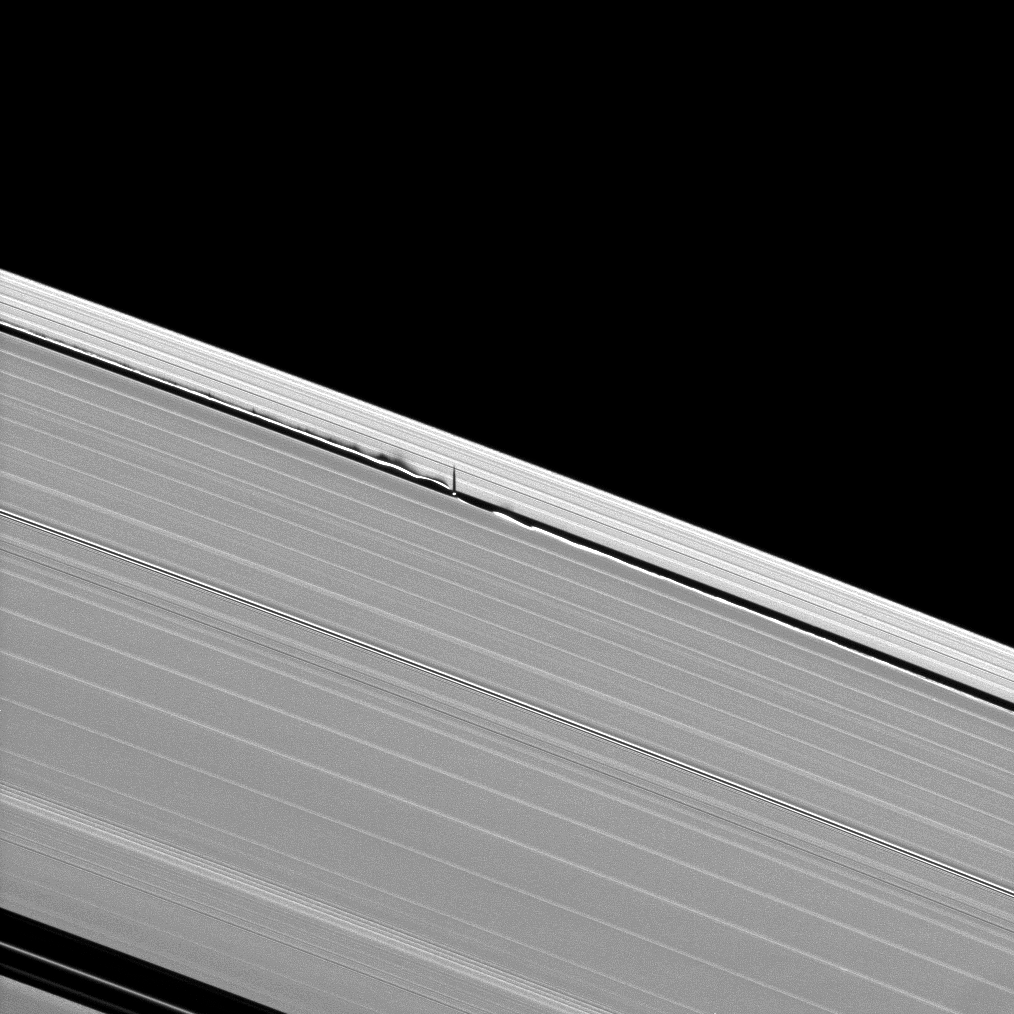

Rippling Shadows

Figure 1

Vertical structures created by Saturn’s small moon Daphnis cast long shadows across the rings in this dramatic image taken as the planet approaches its mid-August 2009 equinox.

Daphnis, 8 kilometers (5 miles) across, occupies an inclined orbit within the 42-kilometer (26-mile) wide Keeler Gap in Saturn’s outer A ring. Recent analyses by imaging scientists published in the Astronomical Journal illustrate how the moon’s gravitational pull perturbs the orbits of the particles forming the gap’s edge and sculpts the edge into waves that have both horizontal and vertical components.

Measurements of the shadows in this and other images indicate that the vertical structures range between one-half to 1.5 kilometers tall (about one-third to one mile), making them as much as 150 times as high as the ring is thick. The main A, B and C rings are only about 10 meters (about 30 feet) thick. Daphnis itself can be seen casting a shadow onto the nearby ring.

In figure 1, a second version of the image that has been magnified to twice its original size and cropped is also shown.

This image of shadows on the rings and others like it (see PIA11656 and PIA11655) are only possible around the time of Saturn’s equinox which occurs every half-Saturn-year (equivalent to about 15 Earth years). The illumination geometry that accompanies equinox lowers the sun’s angle to the ringplane and causes out-of-plane structures to cast long shadows across the rings.

This view looks toward the sunlit side of the rings from about 48 degrees above the ringplane. The image was taken in visible light with the Cassini spacecraft narrow-angle camera on June 8, 2009. The view was acquired at a distance of approximately 666,000 kilometers (414,000 miles) from Daphnis and at a Sun-Daphnis-spacecraft, or phase, angle of 130 degrees. Image scale is 4 kilometers (about 2 miles) per pixel.

The Cassini-Huygens mission is a cooperative project of NASA, the European Space Agency and the Italian Space Agency. The Jet Propulsion Laboratory, a division of the California Institute of Technology in Pasadena, manages the mission for NASA’s Science Mission Directorate, Washington, D.C. The Cassini orbiter and its two onboard cameras were designed, developed and assembled at JPL. The imaging operations center is based at the Space Science Institute in Boulder, Colo.

Credit: NASA/JPL/Space Science Institute